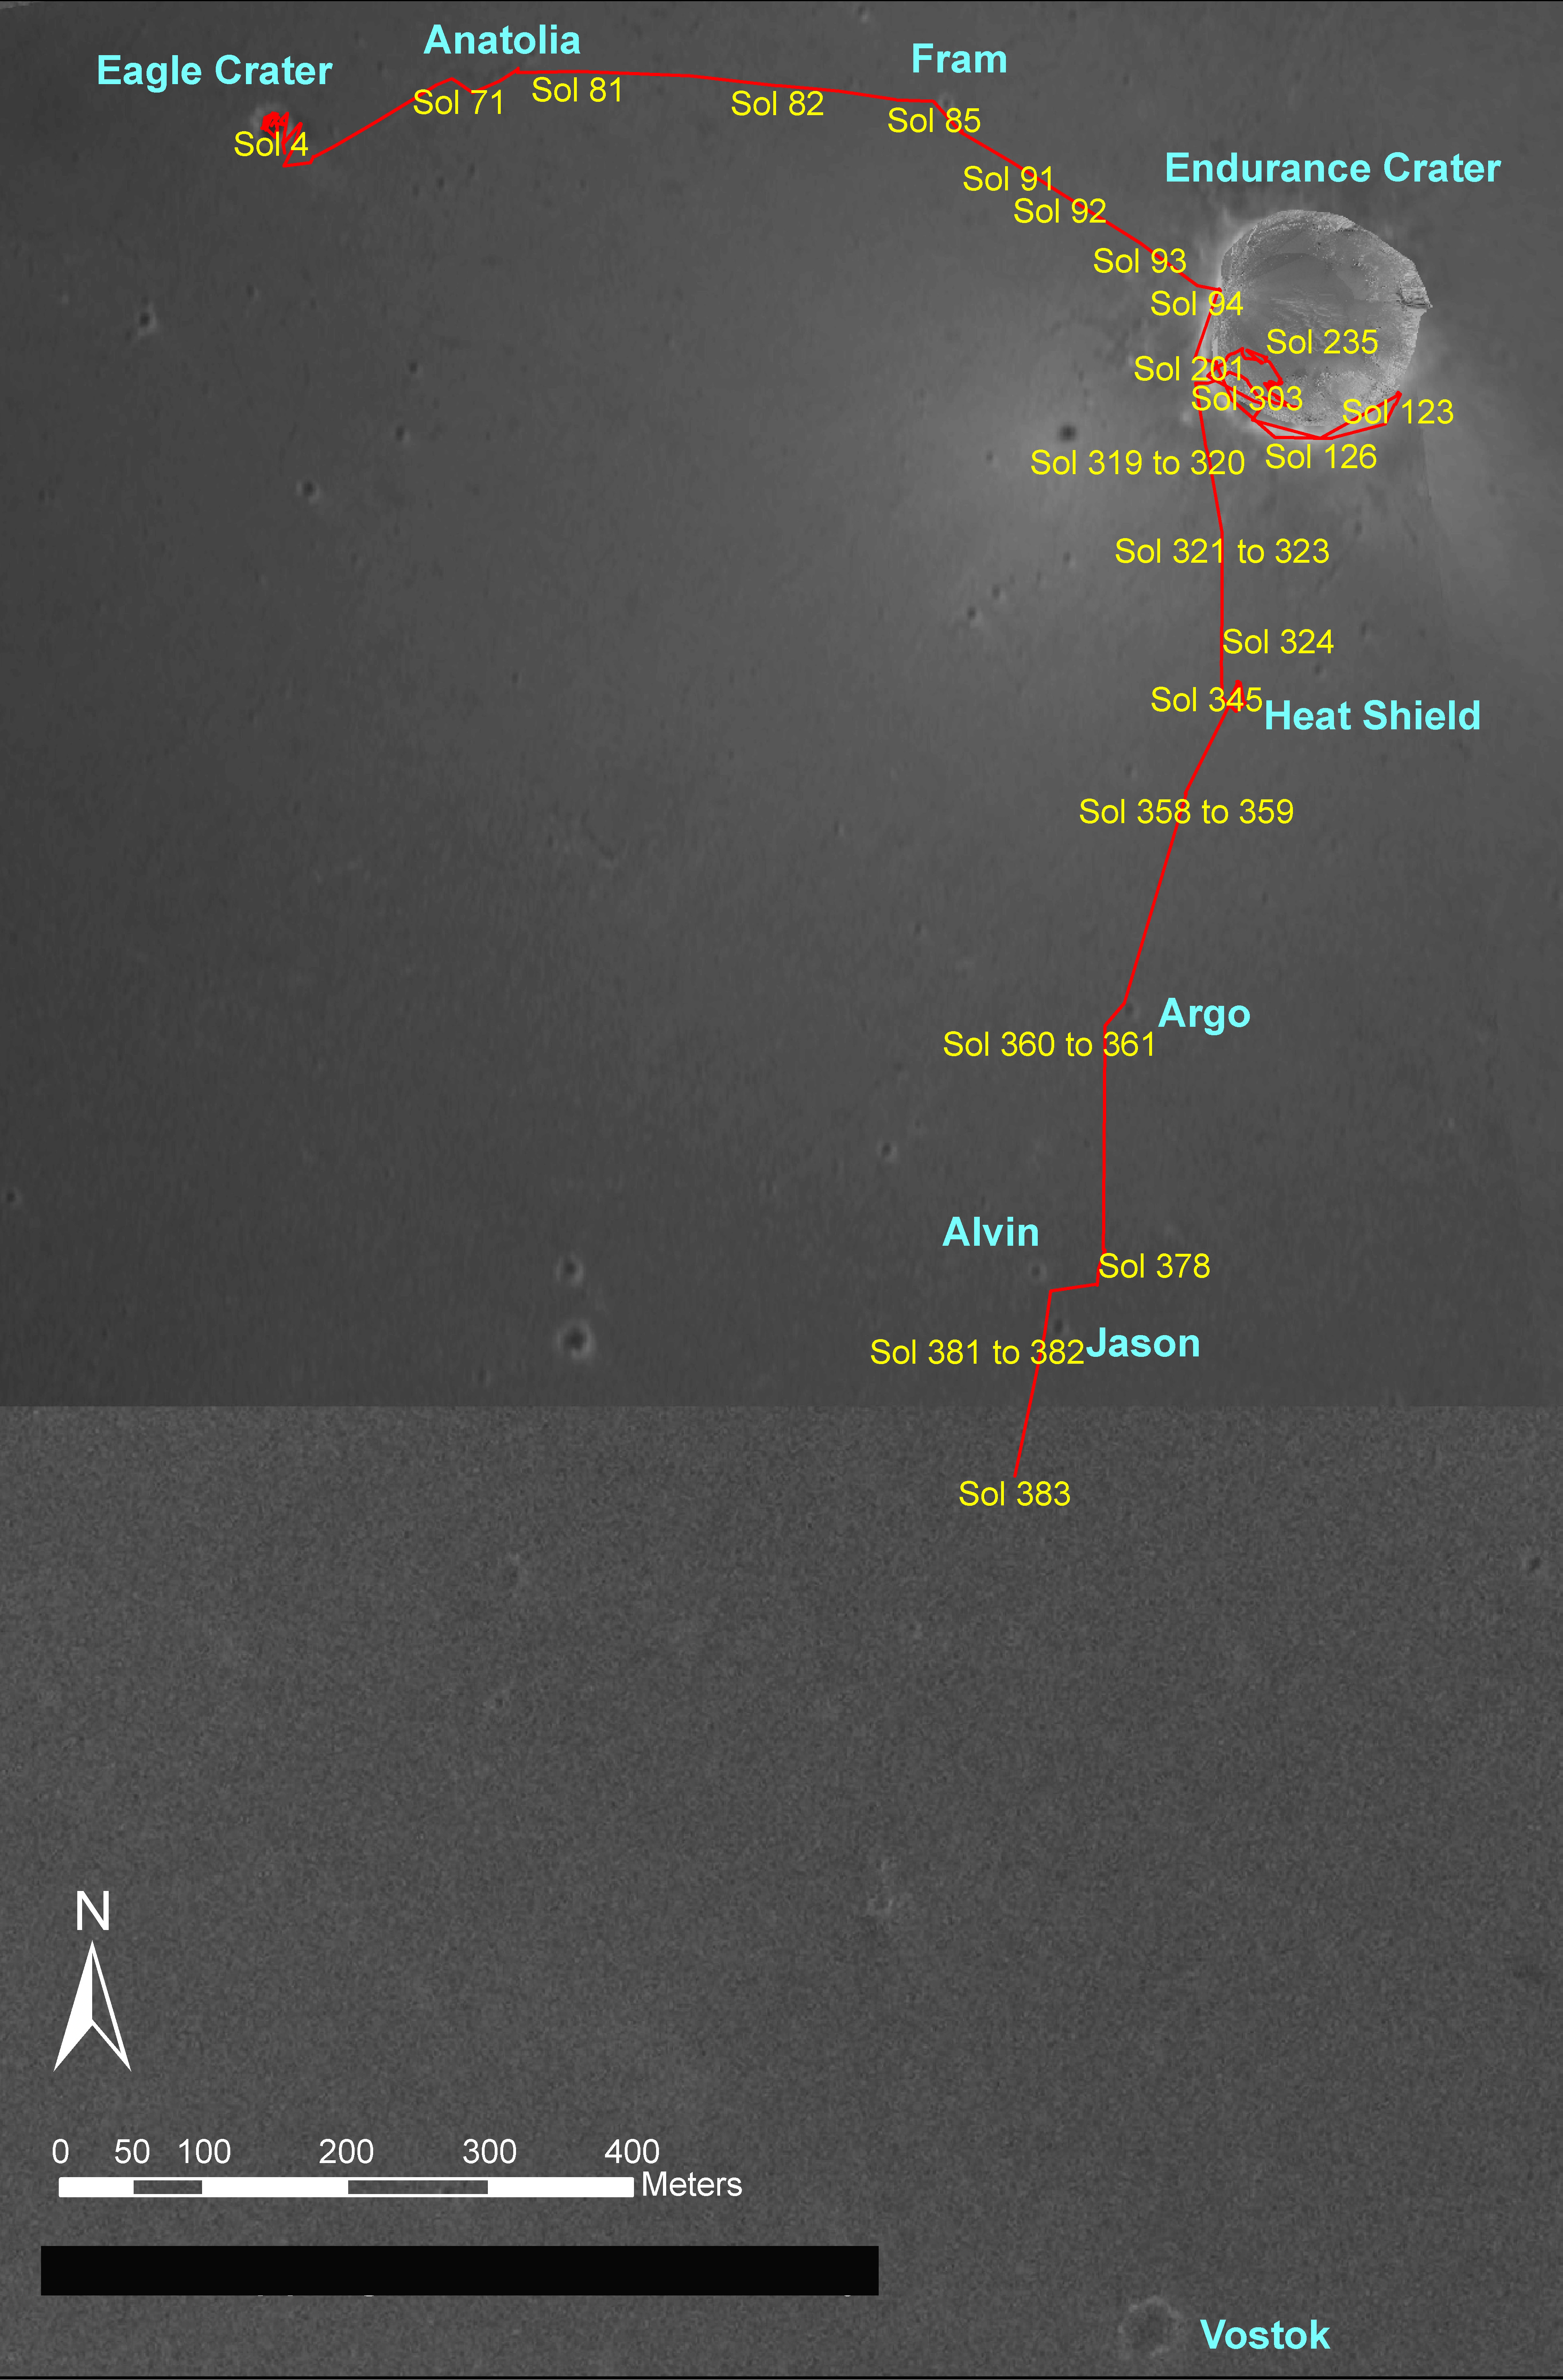

Opportunity Traverse Map, Sol 383

Figure 1

NASA’s Mars Exploration Rover Opportunity drove a total of 2,801 meters (1.74 miles) between its landing in January 2004 and its 383rd martian day, or sol (Feb. 20, 2005). This map on an image taken by the Mars Orbiter Camera on NASA’s Mars Global Surveyor shows the course the rover drove during that period. Recently, Opportunity has been making rapid progress from “Endurance Crater” toward exploration targets farther south.

Credit: NASA/JPL/MSSS/OSU